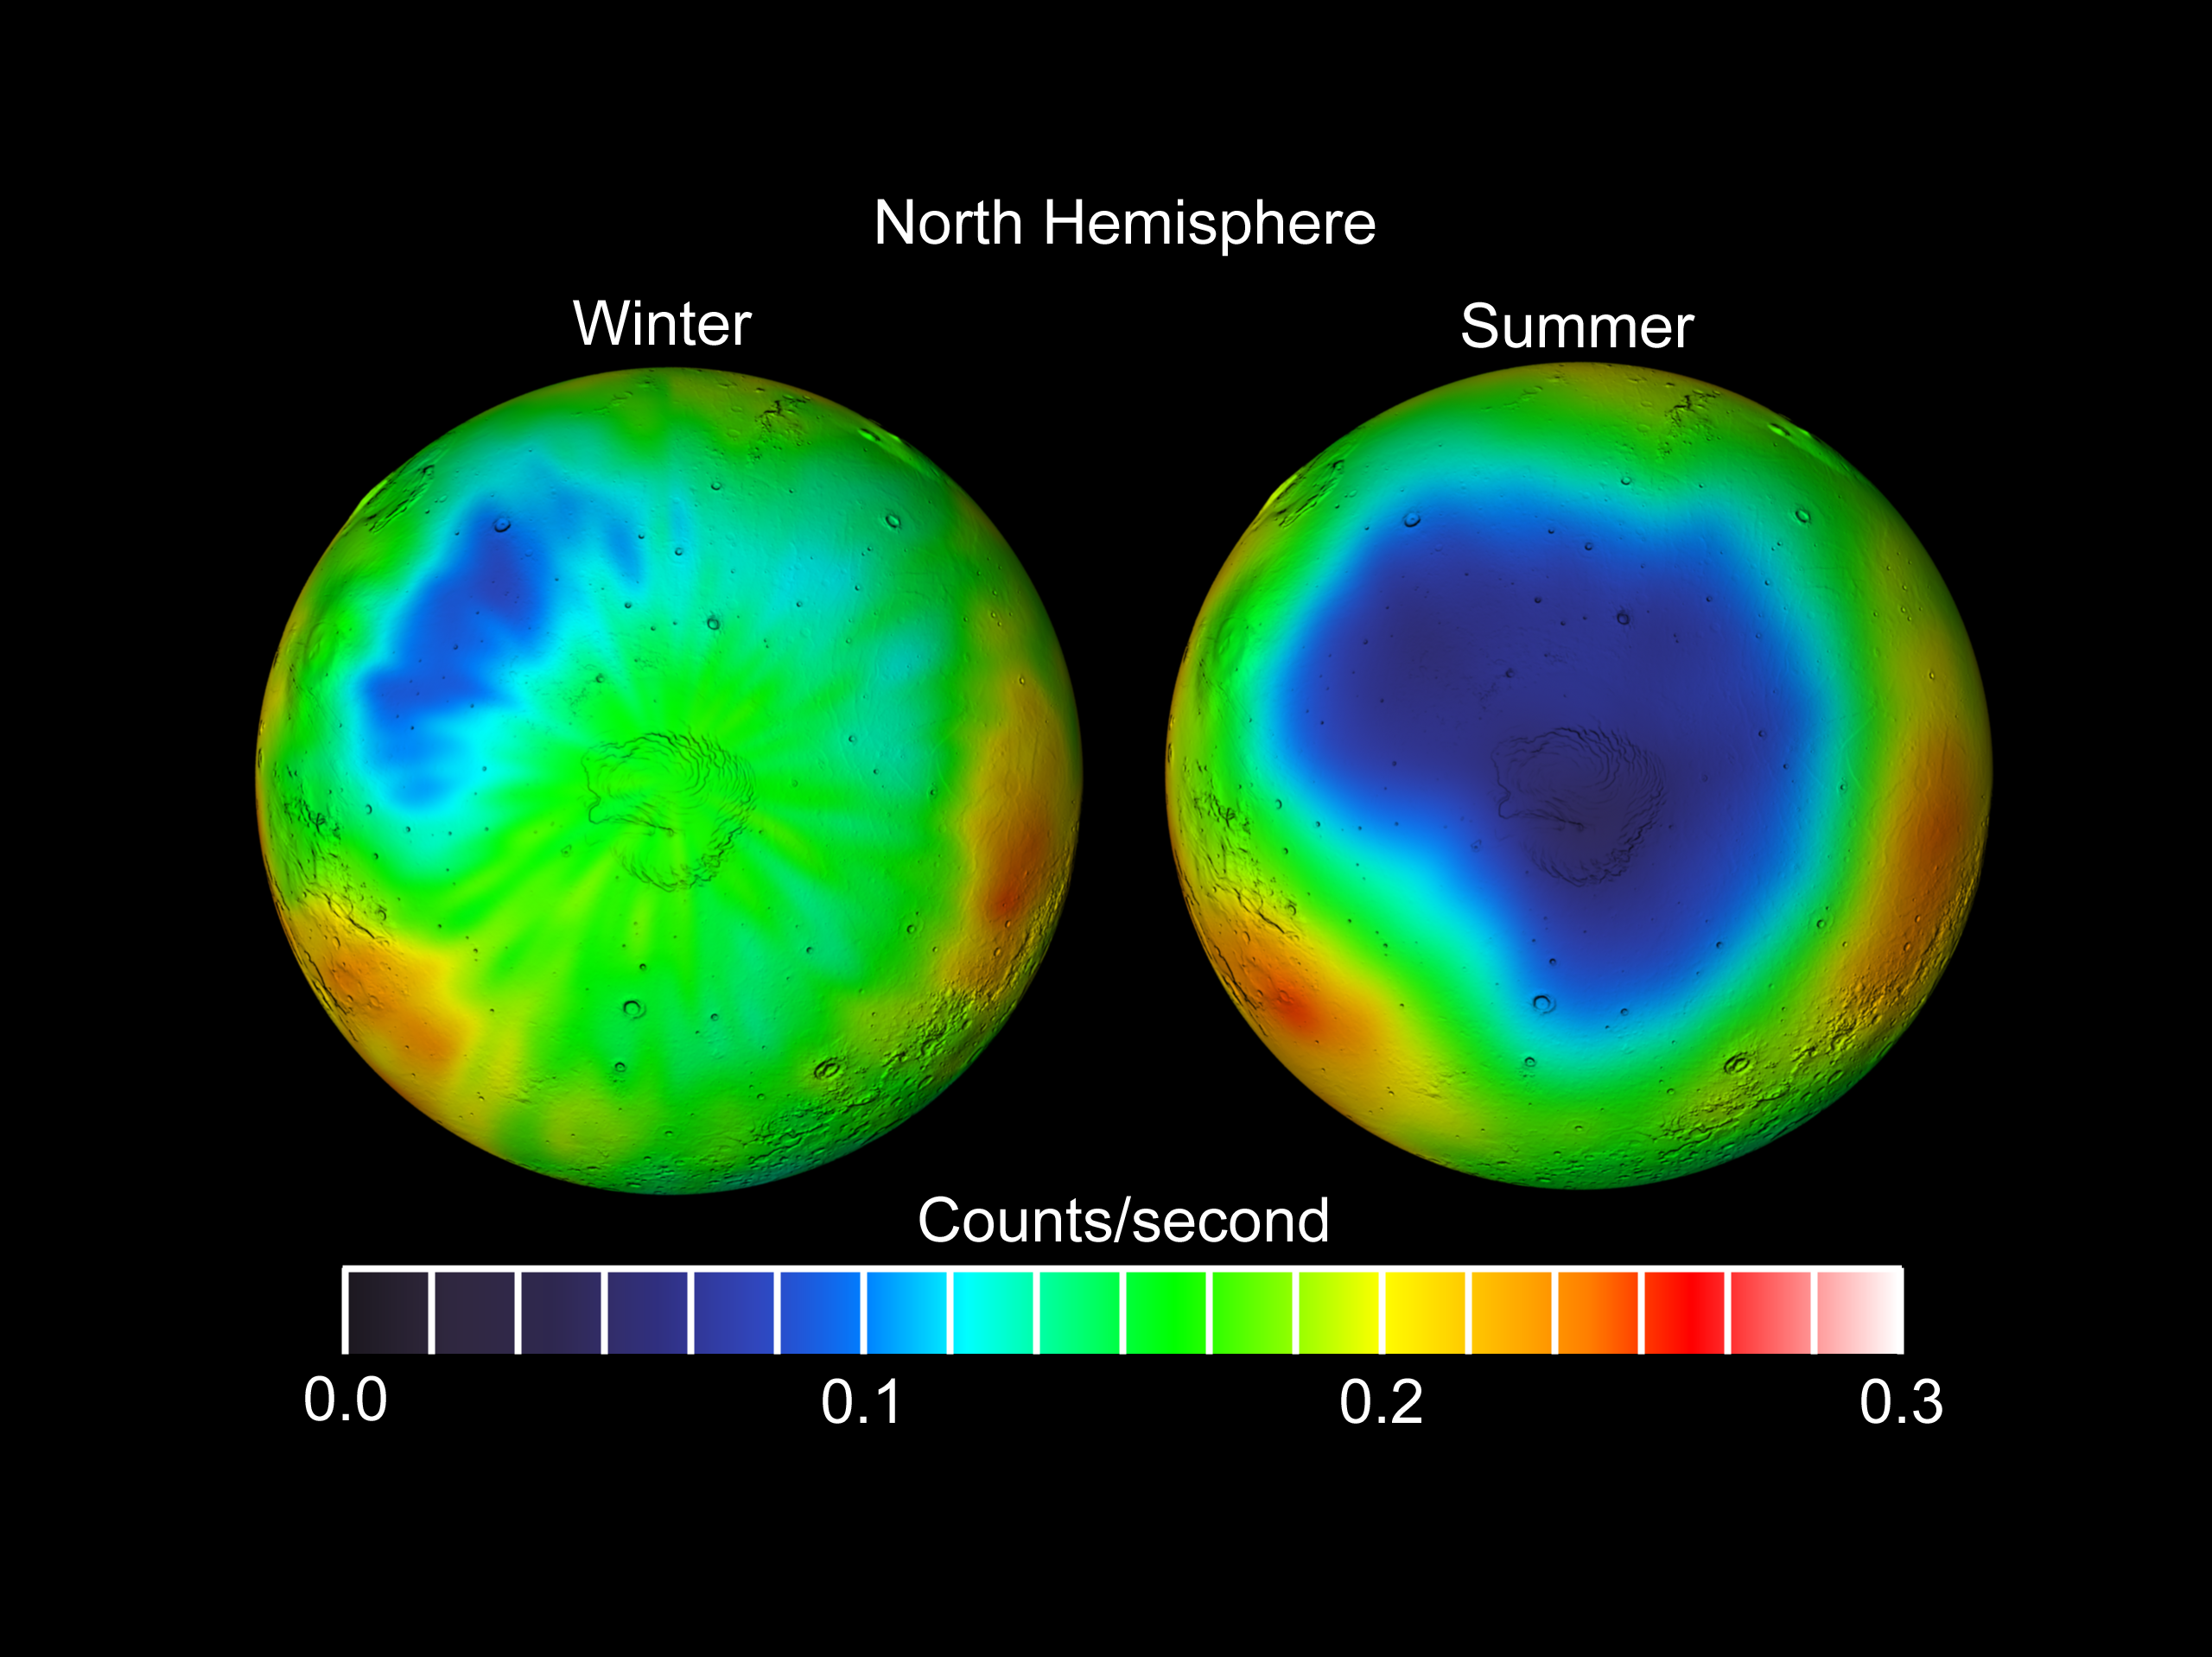

Seasonal Frost Changes on Mars

Observations by NASA’s 2001 Mars Odyssey spacecraft show a comparison of wintertime (left) and summertime (right) views of the north polar region of Mars in intermediate-energy, or epithermal, neutrons. The maps are based on data from the high-energy neutron detector, an instrument in Odyssey’s gamma-ray spectrometer suite. Soil enriched by hydrogen is indicated by the purple and deep blue colors on the maps. Progressively smaller amounts of hydrogen are shown in the colors light blue, green, yellow and red. The hydrogen is believed to be in the form of water ice. In some areas, the abundance of water ice is estimated to be up to 90% by volume. In winter, much of the hydrogen is hidden beneath a layer of carbon dioxide frost (dry ice). In the summer, the hydrogen is revealed because the carbon dioxide frost has dissipated. A shaded-relief rendition of topography is superimposed on these maps for geographic reference.

NASA’s Jet Propulsion Laboratory manages the 2001 Mars Odyssey mission for NASA’s Office of Space Science, Washington, D.C. Investigators at Arizona State University in Tempe, the University of Arizona in Tucson, and NASA’s Johnson Space Center, Houston, operate the science instruments. The gamma-ray spectrometer was provided by the University of Arizona in collaboration with the Russian Aviation and Space Agency and Institute for Space Research (IKI), which provided the high-energy neutron detector, and the Los Alamos National Laboratories, New Mexico, which provided the neutron spectrometer. Lockheed Martin Astronautics, Denver, is the prime contractor for the project, and developed and built the orbiter. Mission operations are conducted jointly from Lockheed Martin and from JPL, a division of the California Institute of Technology in Pasadena.

Credit: NASA/JPL/GSFC/IKI